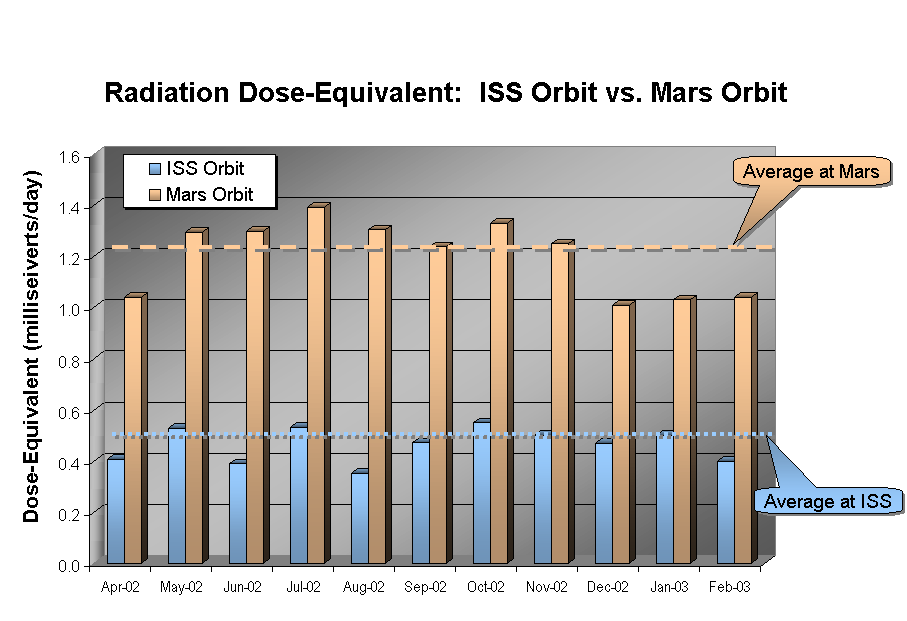

Comparison of Martian Radiation Environment with International Space Station

This graphic shows the radiation dose equivalent as measured by Odyssey’s Martian radiation environment experiment at Mars and by instruments aboard the International Space Station, for the 11-month period from April 2002 through February 2003. The accumulated total in Mars orbit is about two and a half times larger than that aboard the Space Station. Averaged over this time period, about 10 percent of the dose equivalent at Mars is due to solar particles, although a 30 percent contribution from solar particles was seen in July 2002, when the sun was particularly active.

NASA’s Jet Propulsion Laboratory manages the 2001 Mars Odyssey mission for NASA’s Office of Space Science, Washington, D.C. The radiation experiment was provided by the Johnson Space Center, Houston, Tex. Lockheed Martin Astronautics, Denver, Colo., is the prime contractor for the project, and developed and built the orbiter. Mission operations are conducted jointly from Lockheed Martin and from JPL, a division of the California Institute of Technology in Pasadena.

Credit: NASA/JPL/JSC